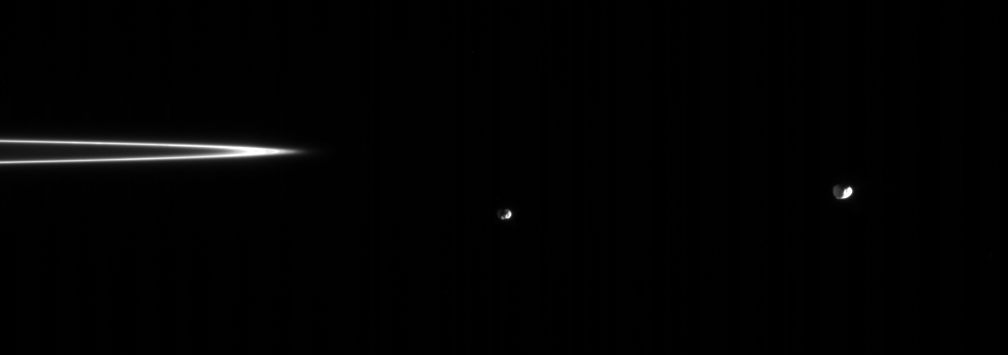

Switcharoo Moons

Outside the soft edge of Cassini’s F ring, Epimetheus and Janus negotiate their nearly-shared orbit. The two moons’ orbits are typically about 50 kilometers (30 miles) apart, and the moons actually change orbits every few years: one moon becoming the innermost of the pair, the other becoming the outermost.

Epimetheus’ diameter is 116 kilometers (72 miles). Janus’ diameter is 181 kilometers (113 miles) across.

The image was taken in visible light with the Cassini spacecraft narrow-angle camera on Sept. 8, 2005, at a distance of approximately 1.5 million kilometers (1 million miles) from Saturn. The image scale is about 11 kilometers (7 miles) per pixel on the two moons.

The Cassini-Huygens mission is a cooperative project of NASA, the European Space Agency and the Italian Space Agency. The Jet Propulsion Laboratory, a division of the California Institute of Technology in Pasadena, manages the mission for NASA’s Science Mission Directorate, Washington, D.C. The Cassini orbiter and its two onboard cameras were designed, developed and assembled at JPL. The imaging operations center is based at the Space Science Institute in Boulder, Colo.

Credit: NASA/JPL/Space Science Institute